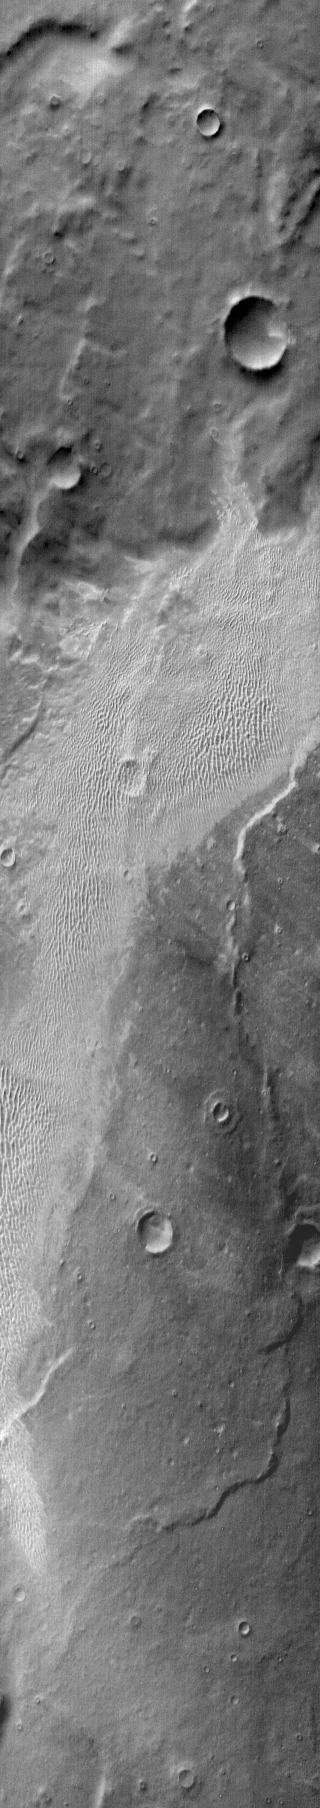

Terra Cimmeria Dunes (IR)

Not all dune fields on Mars are located on the floors of impact craters. This extensive dune field is located on the plains of Terra Cimmeria.

Image information: IR instrument. Latitude -61.6N, Longitude 164.3E. 121 meter/pixel resolution.

Please see the THEMIS Data Citation Note for details on crediting THEMIS images.

Note: this THEMIS visual image has not been radiometrically nor geometrically calibrated for this preliminary release. An empirical correction has been performed to remove instrumental effects. A linear shift has been applied in the cross-track and down-track direction to approximate spacecraft and planetary motion. Fully calibrated and geometrically projected images will be released through the Planetary Data System in accordance with Project policies at a later time.

NASA’s Jet Propulsion Laboratory manages the 2001 Mars Odyssey mission for NASA’s Office of Space Science, Washington, D.C. The Thermal Emission Imaging System (THEMIS) was developed by Arizona State University, Tempe, in collaboration with Raytheon Santa Barbara Remote Sensing. The THEMIS investigation is led by Dr. Philip Christensen at Arizona State University. Lockheed Martin Astronautics, Denver, is the prime contractor for the Odyssey project, and developed and built the orbiter. Mission operations are conducted jointly from Lockheed Martin and from JPL, a division of the California Institute of Technology in Pasadena.

Credit: NASA/JPL/ASU